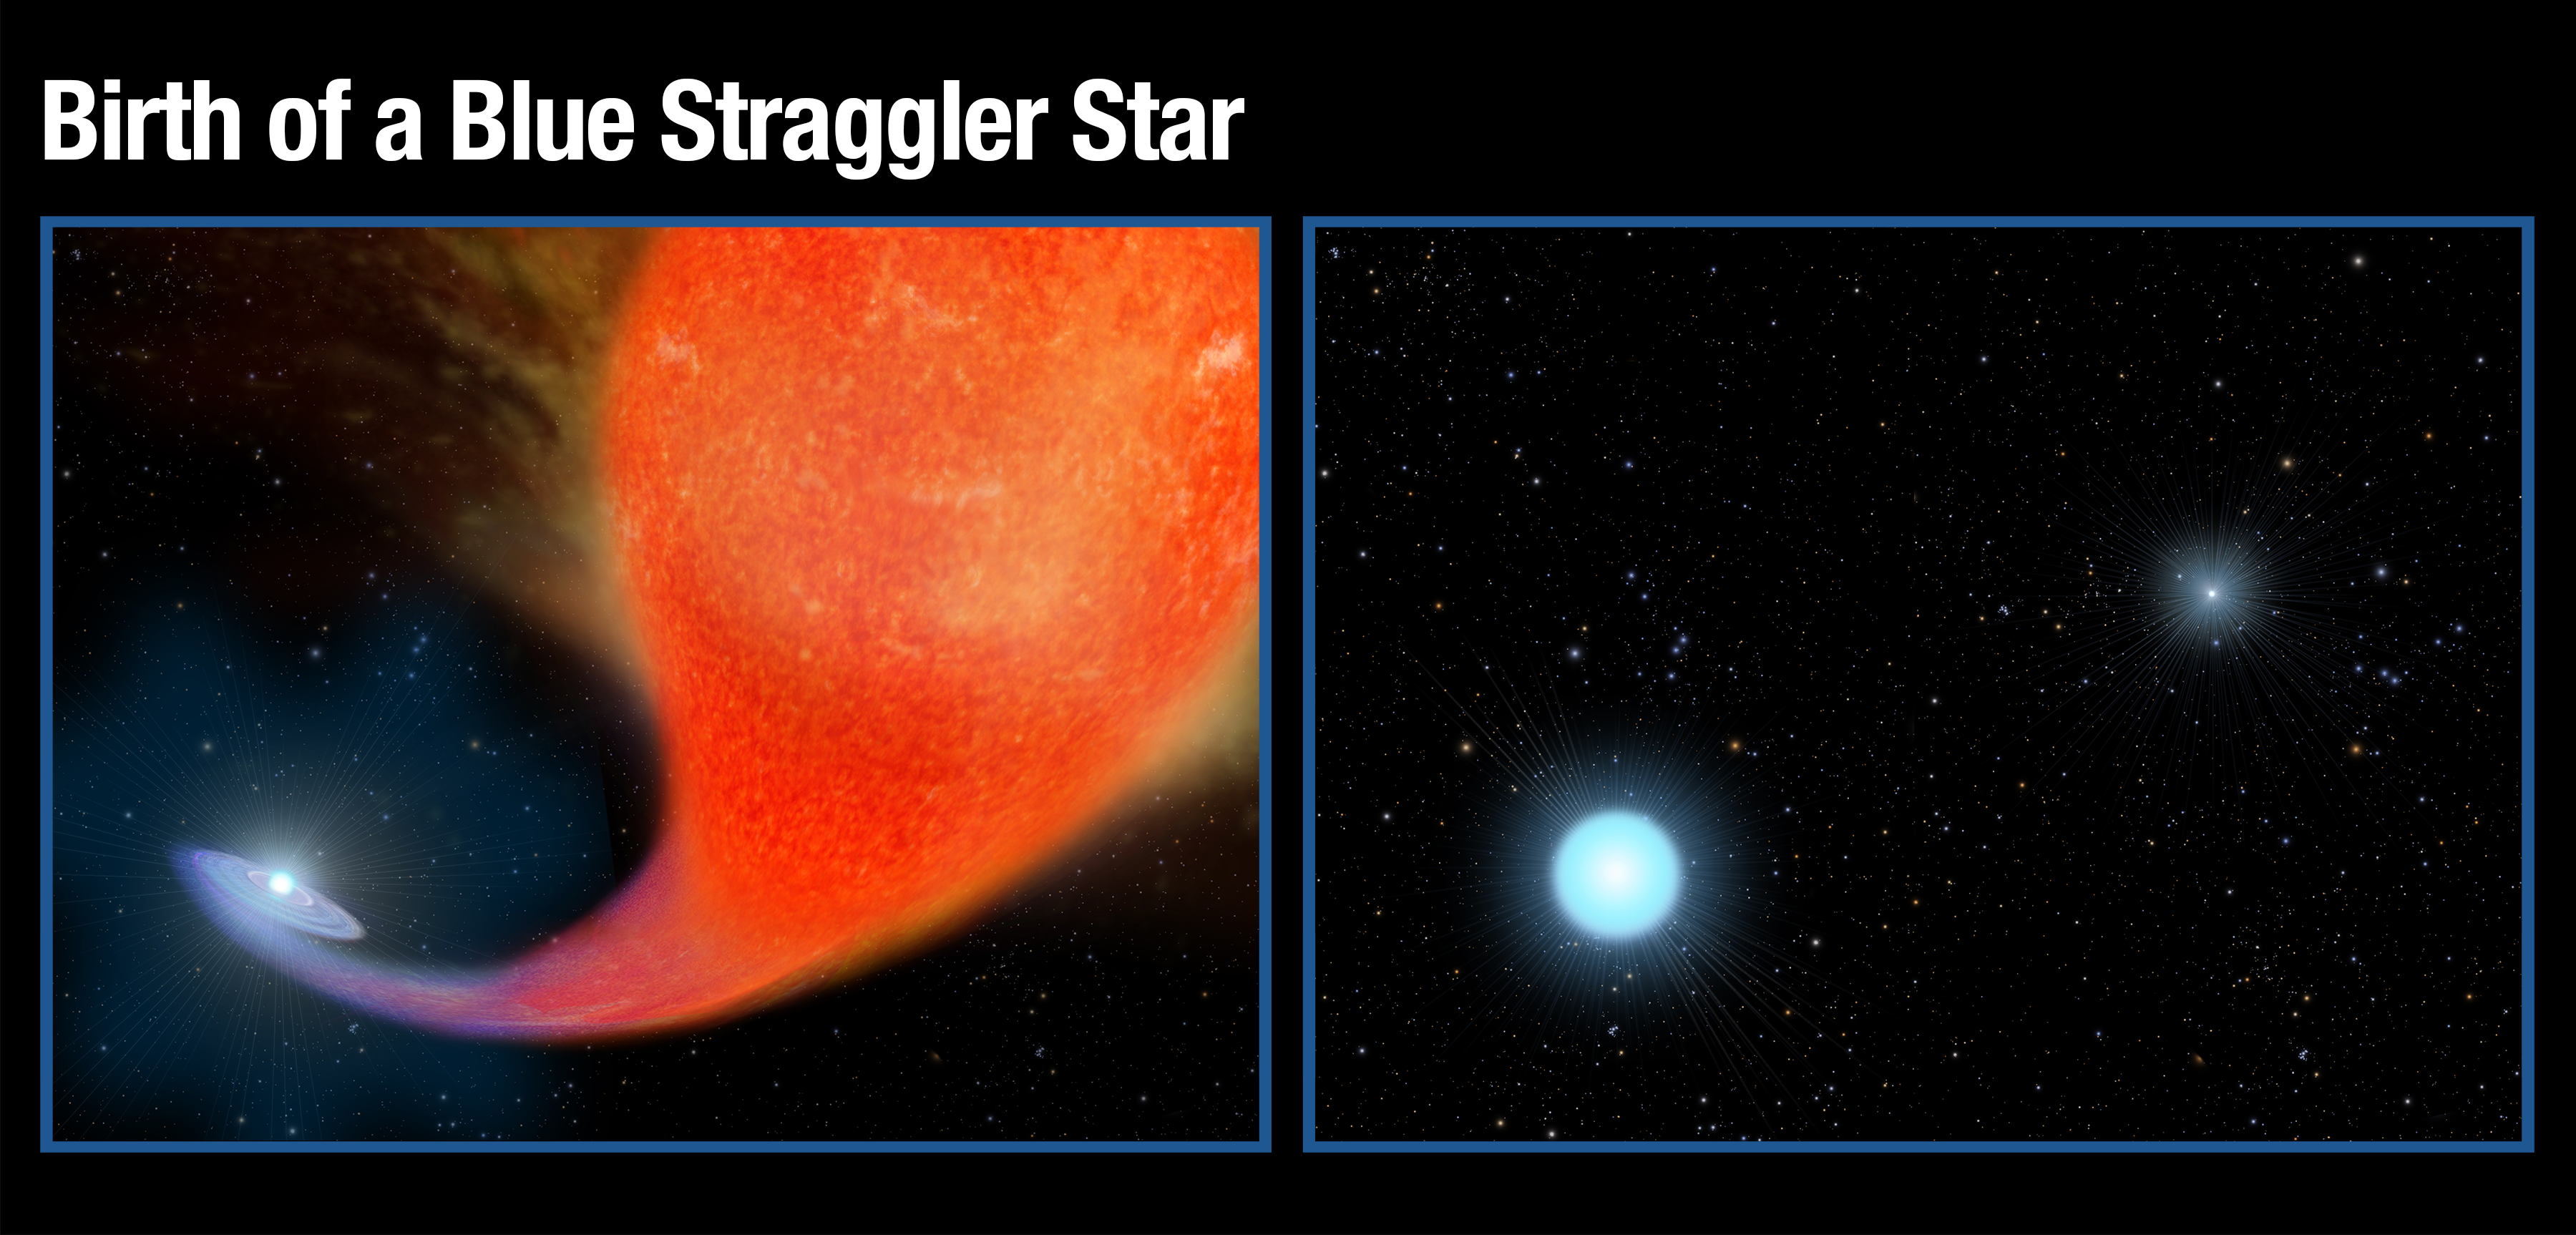

Birth of a Blue Straggler Star

[Left] - A normal star in a binary system gravitationally pulls in matter from an aging companion star that has swelled to a bloated red giant that has expanded to a few hundred times its original size.

[Right] - After a couple hundred million years, the red giant star has burned out and collapsed to the white dwarf that shines intensely in ultraviolet wavelengths. The companion star has bulked up on the hydrogen siphoned off of the red giant star to become much hotter, brighter, and bluer than it was previously.

Credit: NASA, ESA, and A. Feild (STScI)